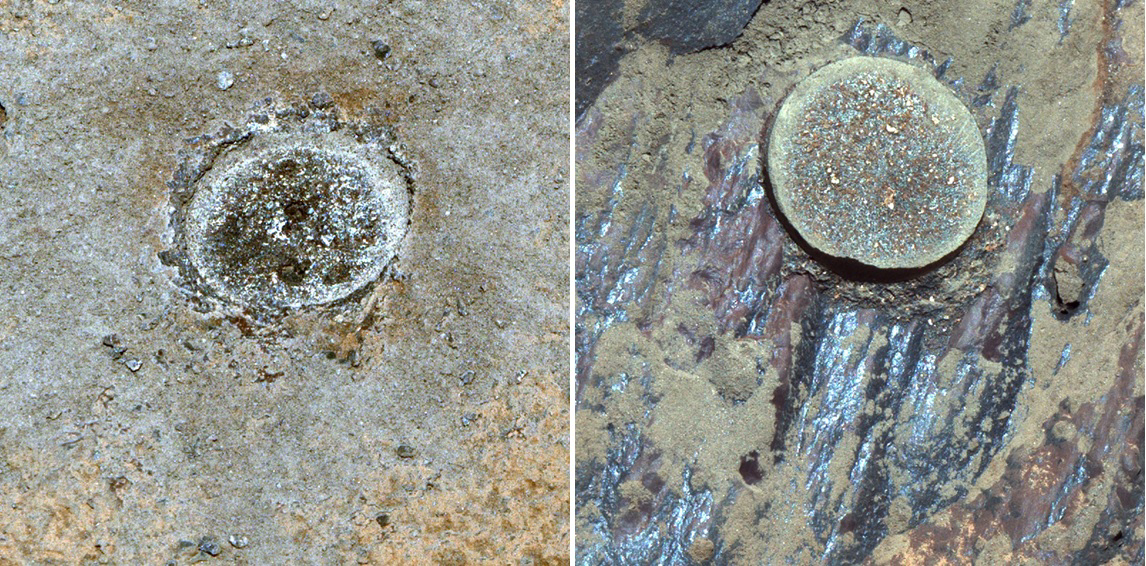

Side-by-Side Abrasion Patches for Guillaumes and Bellegarde

These abrasion targets, nicknamed “Guillaumes” (left) and “Bellegarde” (right), are from the first and second rocks drilled by NASA’s Perseverance Mars rover. These images were taken by the rover’s Mastcam-Z camera system. The rover abrades rocks using a tool on its robotic arm before drilling them in order to clear away dust and weathering rinds, allowing other instruments to study the rocks and determine if scientists want to grab a sample of them.

Arizona State University in Tempe leads the operations of the Mastcam-Z instrument, working in collaboration with Malin Space Science Systems in San Diego.

A key objective for Perseverance’s mission on Mars is astrobiology, including the search for signs of ancient microbial life. The rover will characterize the planet’s geology and past climate, pave the way for human exploration of the Red Planet, and be the first mission to collect and cache Martian rock and regolith (broken rock and dust).

Subsequent NASA missions, in cooperation with ESA (European Space Agency), would send spacecraft to Mars to collect these sealed samples from the surface and return them to Earth for in-depth analysis.

The Mars 2020 Perseverance mission is part of NASA’s Moon to Mars exploration approach, which includes Artemis missions to the Moon that will help prepare for human exploration of the Red Planet.

JPL, which is managed for NASA by Caltech in Pasadena, California, built and manages operations of the Perseverance rover.

Credit: NASA/JPL-Caltech/ASU/MSSS